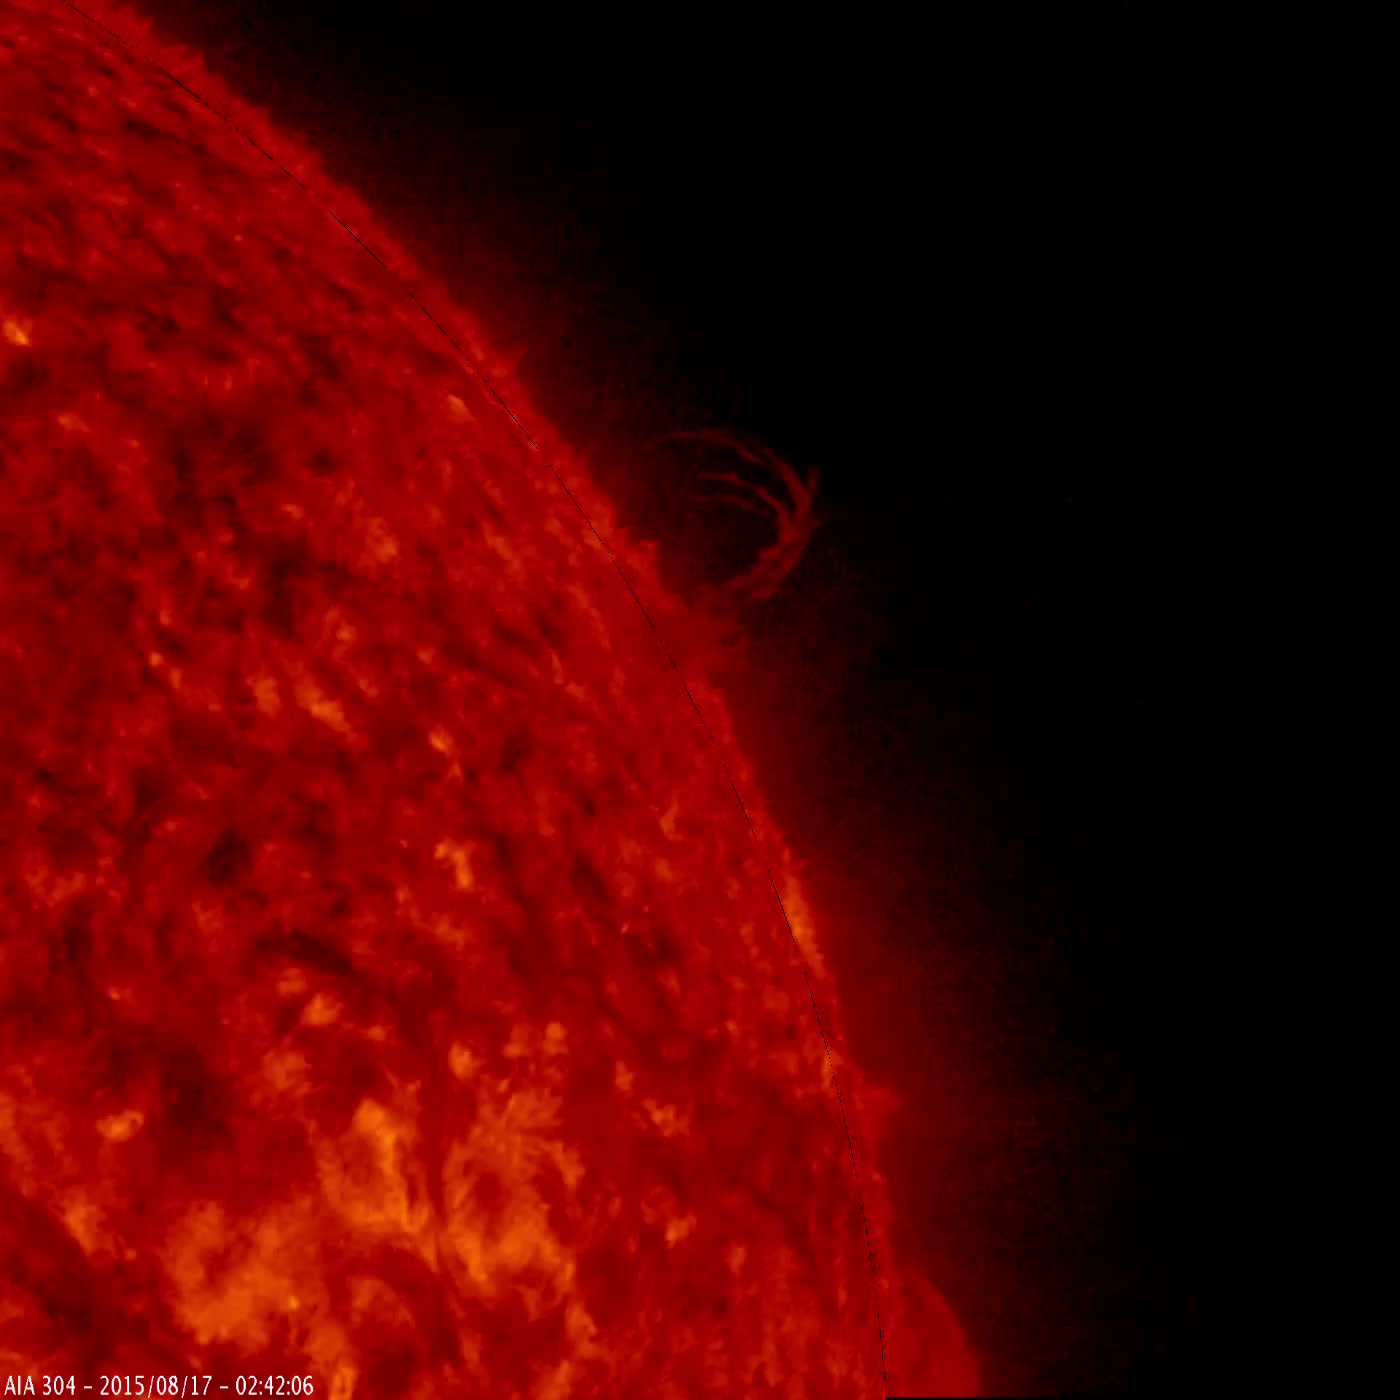

Eiffel Tower Plume

A single plume of plasma, many times taller than the diameter of Earth, rose up from the Sun, twisted and spun around, all the while spewing streams of particles for over two days (Aug. 17-19, 2015) before breaking apart. At times, its shape resembled the Eiffel Tower. Other lesser plumes and streams of particles can be seen dancing above the solar surface as well. The action was observed in a wavelength of extreme ultraviolet light.

Credit: NASA/Goddard/SDO